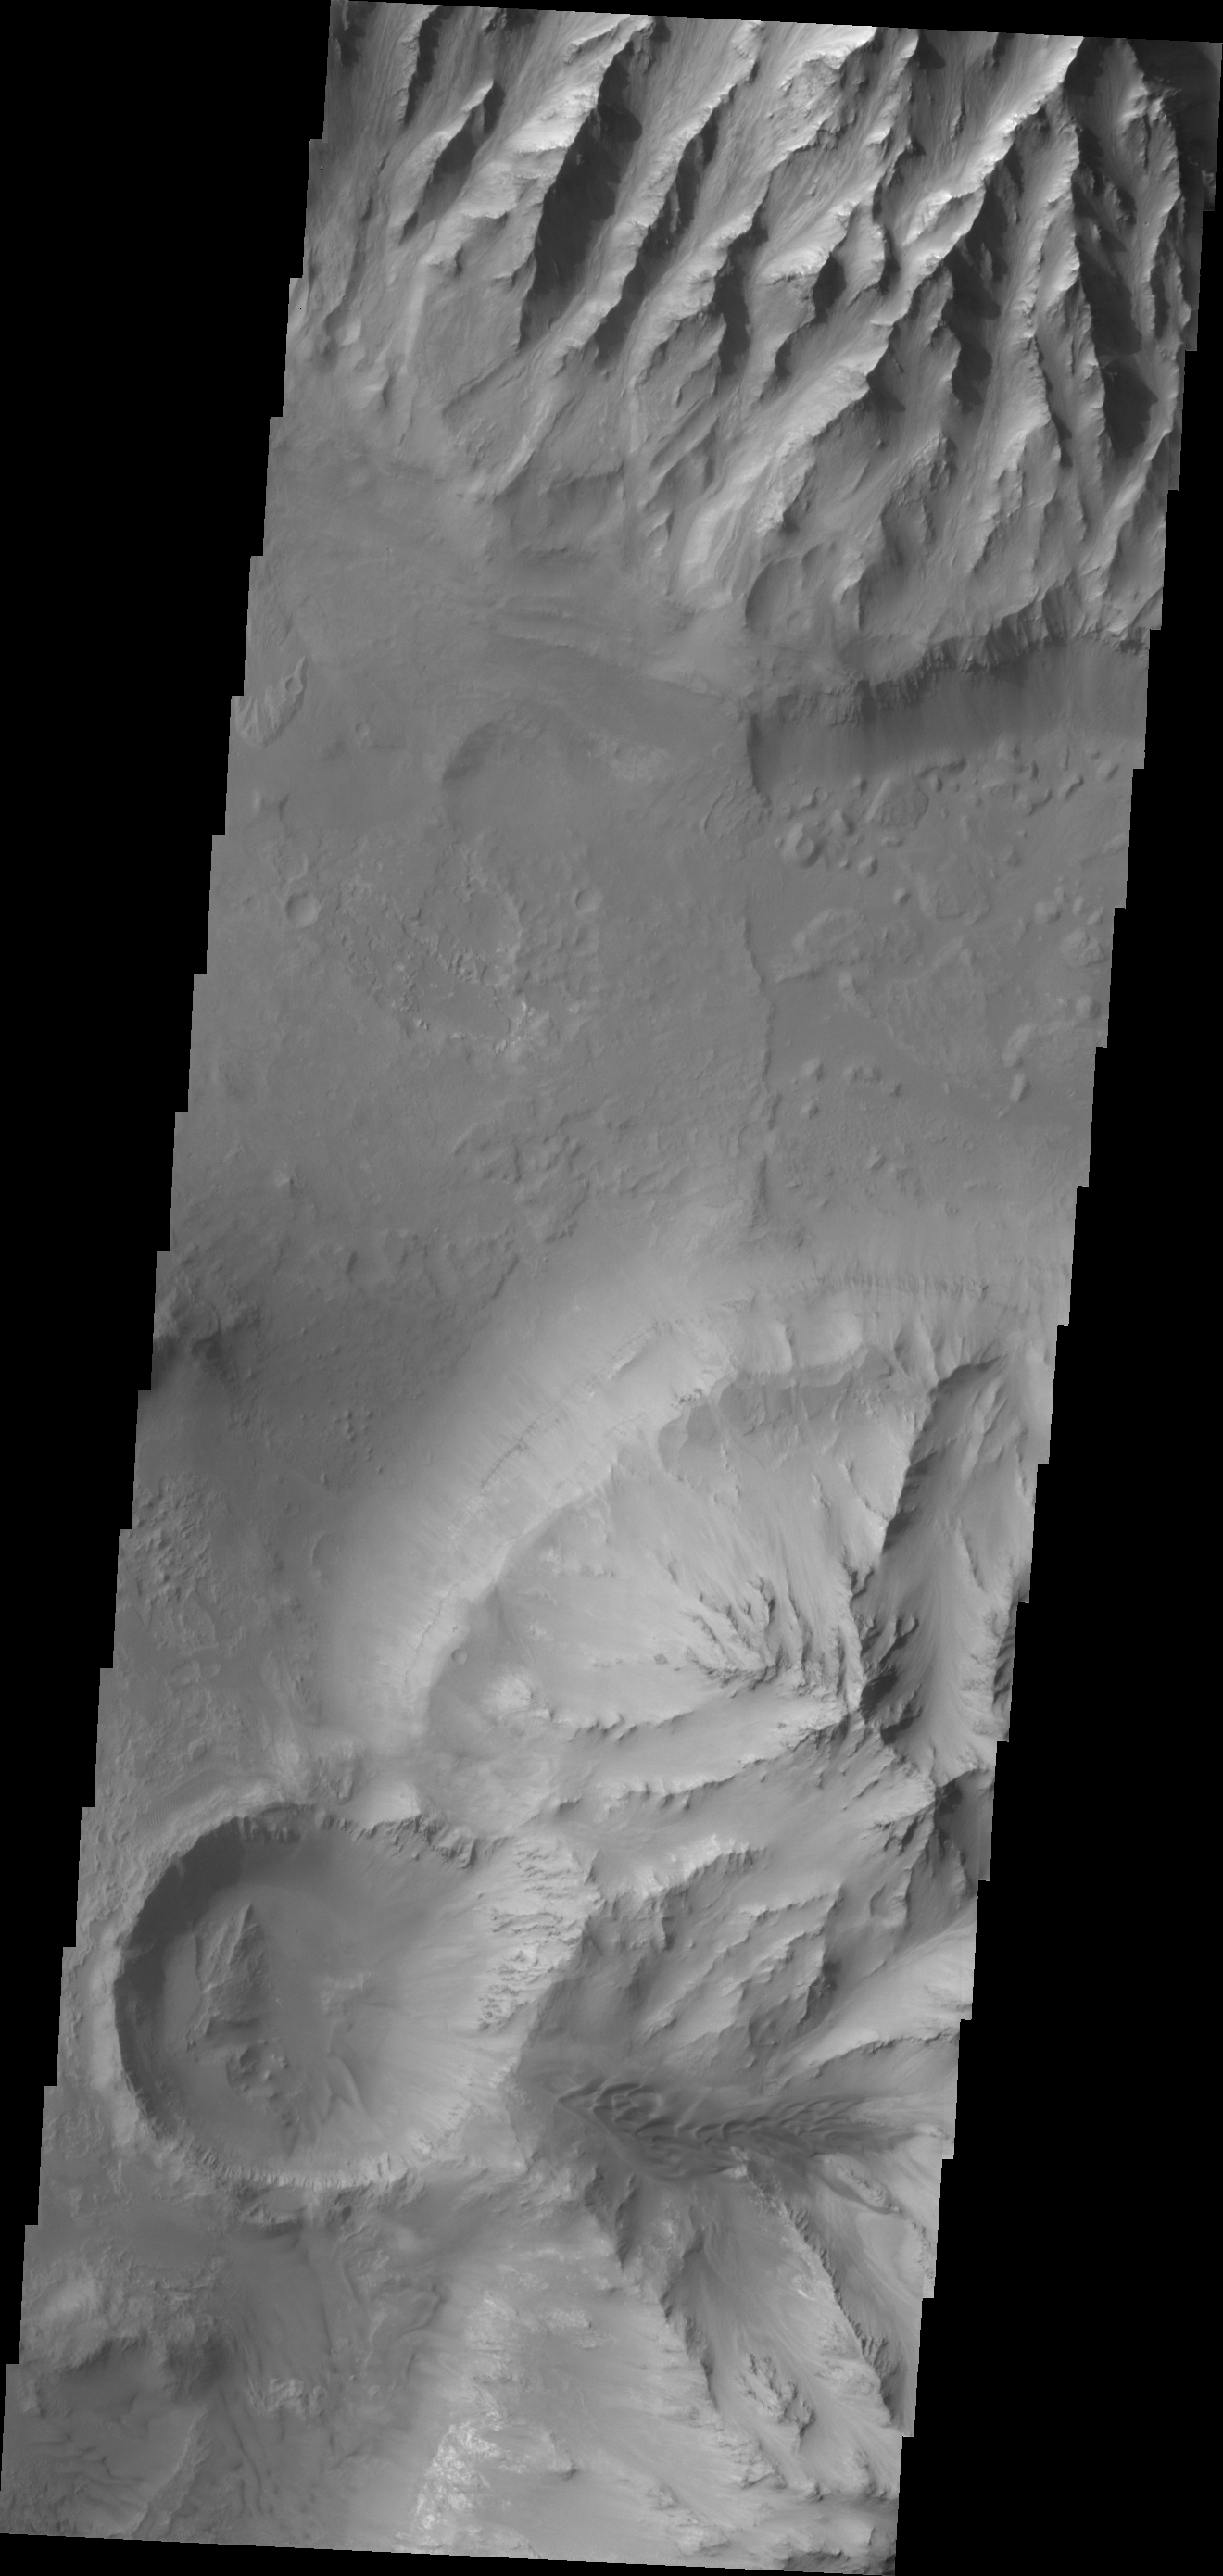

Candor Chasma

The ridge features at the top of this VIS image are called spurs. Spurs and gullies form the cliff sides of the Vallis Marineris chasmata. Sand dunes can be seen at the bottom of the image. Dunes are a common feature on the floors of the chasmata.

Credit: NASA/JPL/ASU